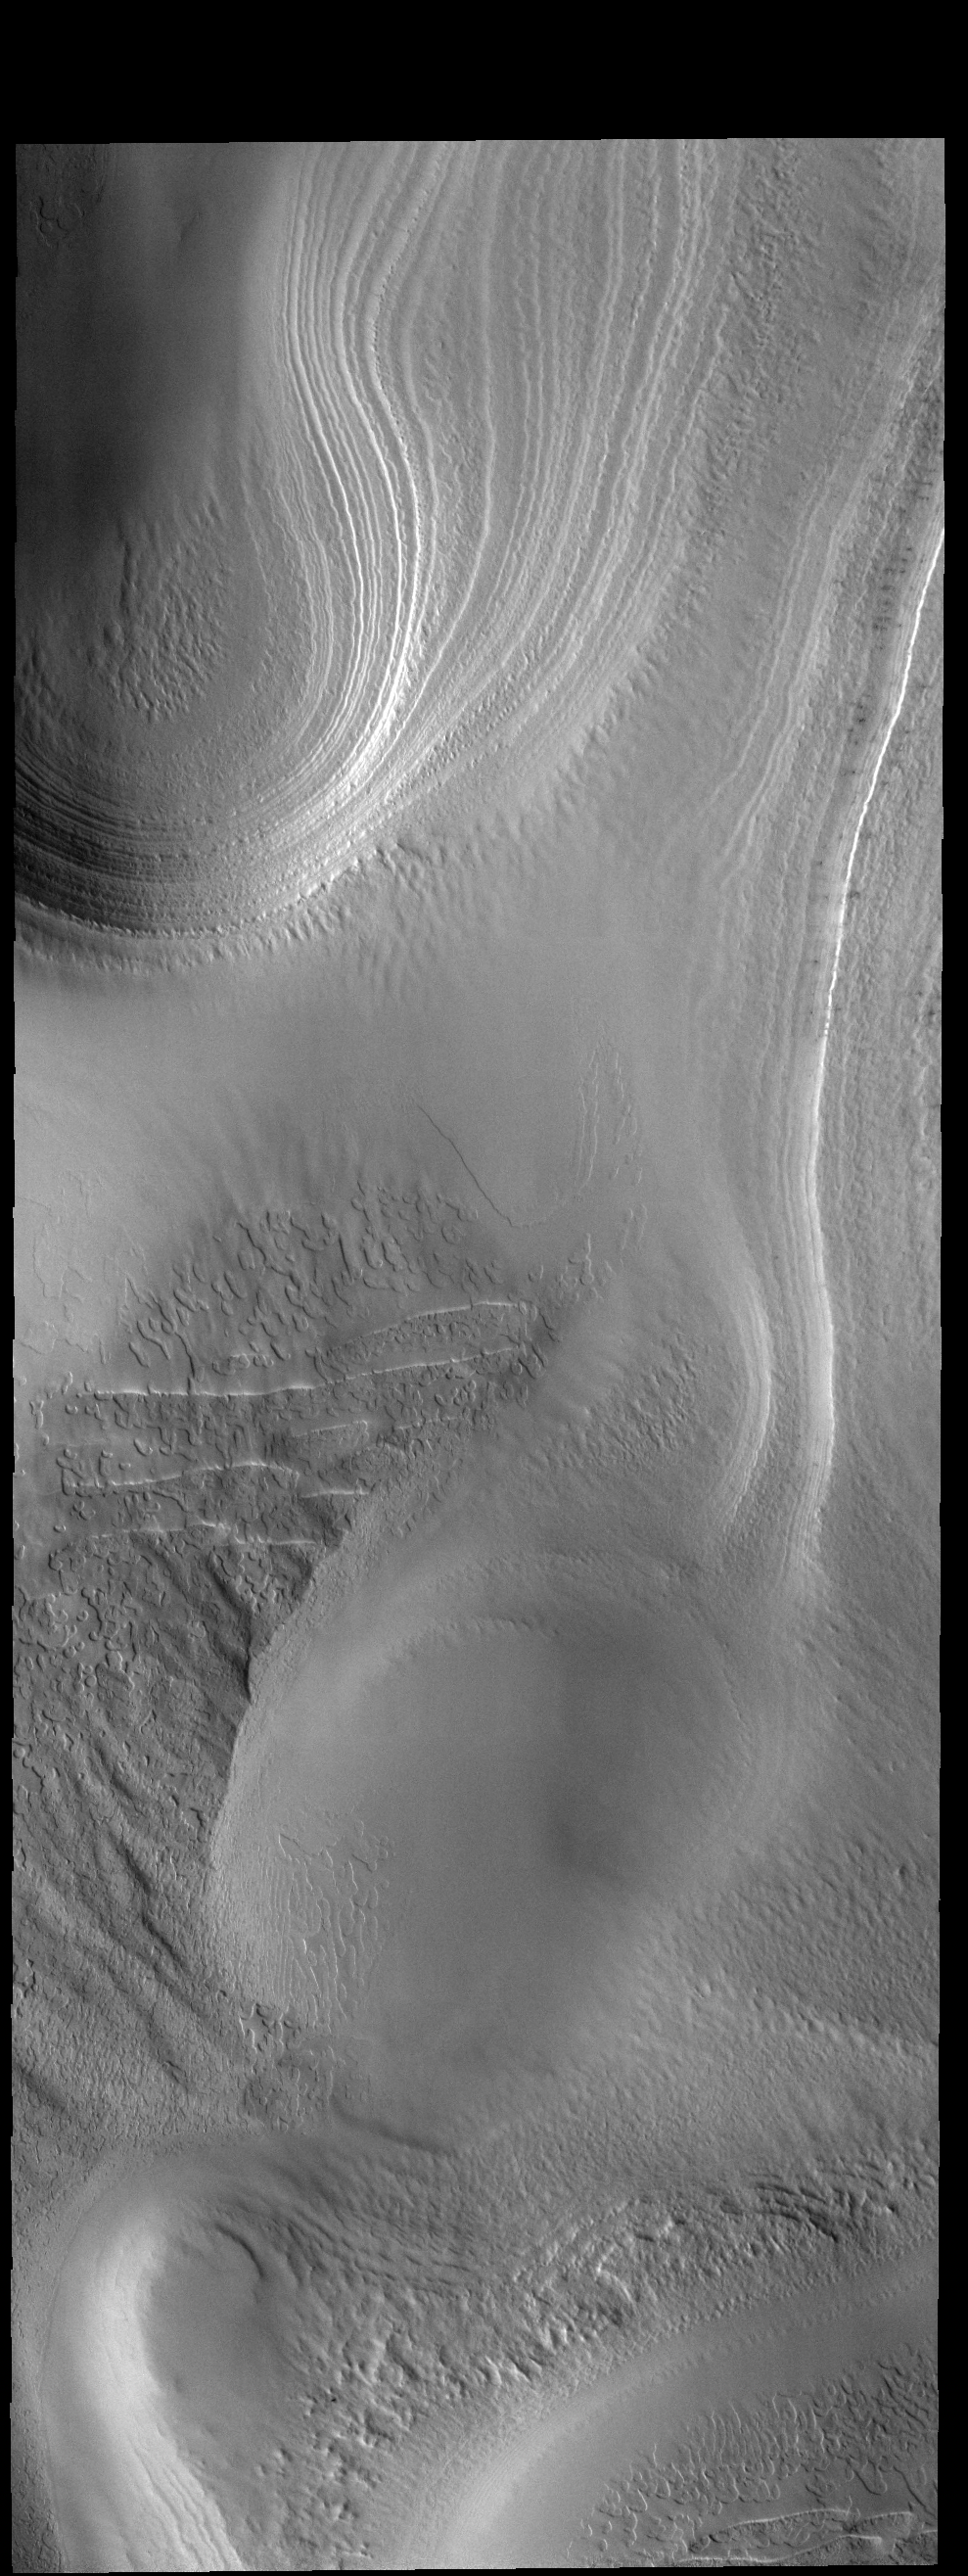

Polar Layers

This VIS image shows some of the multiple layers of ice that make up the South Polar cap.

Credit: NASA/JPL-Caltech/ASU